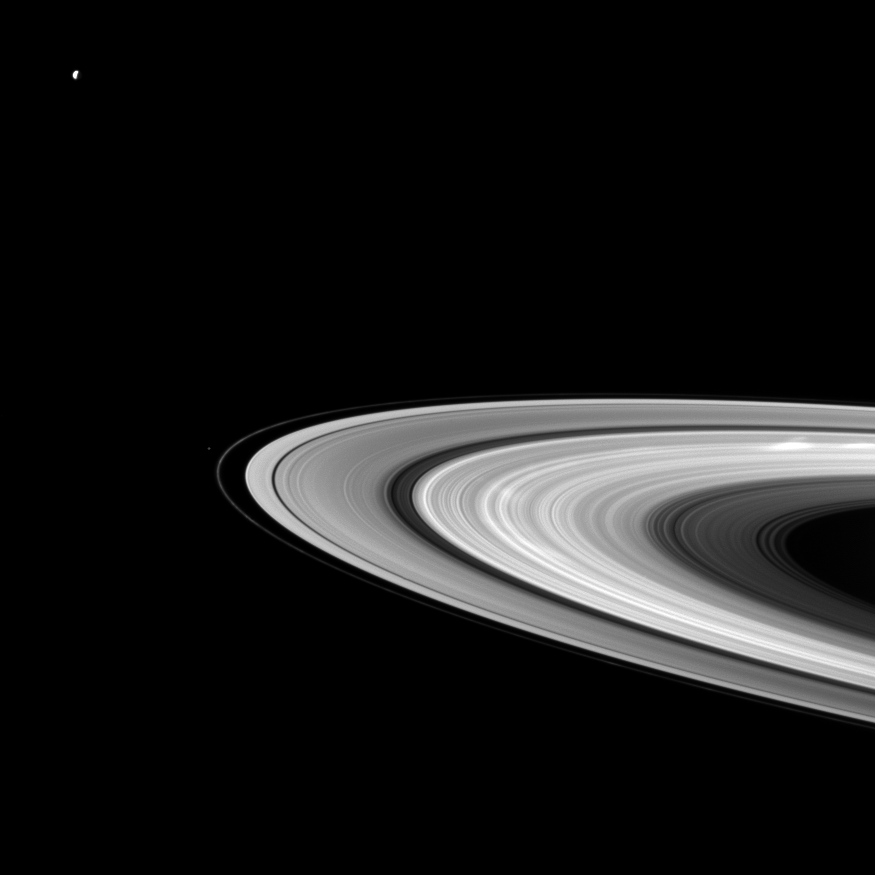

Spoke Embellishment

Bright spokes grace Saturn’s B ring in this Cassini spacecraft snapshot that also features a couple of the planet’s moons large and small.

Dione (1,123 kilometers, or 698 miles across) can be seen in the upper left of the image. Pandora (81 kilometers, or 50 miles across) appears as a small speck beyond the thin F ring near the center left of the image. The spokes are particularly noticeable on the far right of the image. See PIA12605 to learn more about spokes.

This view looks toward the northern, sunlit side of the rings from about 8 degrees above the ringplane. Pandora has been brightened by a factor of two relative to the rings and Dione to enhance visibility. Dione is overexposed here.

The image was taken in visible light with the Cassini spacecraft wide-angle camera on May 30, 2010. The view was acquired at a distance of approximately 1.9 million kilometers (1.2 million miles) from Saturn and at a sun-Saturn-spacecraft, or phase, angle of 104 degrees. Image scale is 111 kilometers (69 miles) per pixel.

The Cassini-Huygens mission is a cooperative project of NASA, the European Space Agency and the Italian Space Agency. The Jet Propulsion Laboratory, a division of the California Institute of Technology in Pasadena, manages the mission for NASA’s Science Mission Directorate, Washington, D.C. The Cassini orbiter and its two onboard cameras were designed, developed and assembled at JPL. The imaging operations center is based at the Space Science Institute in Boulder, Colo.

Credit: NASA/JPL/Space Science Institute